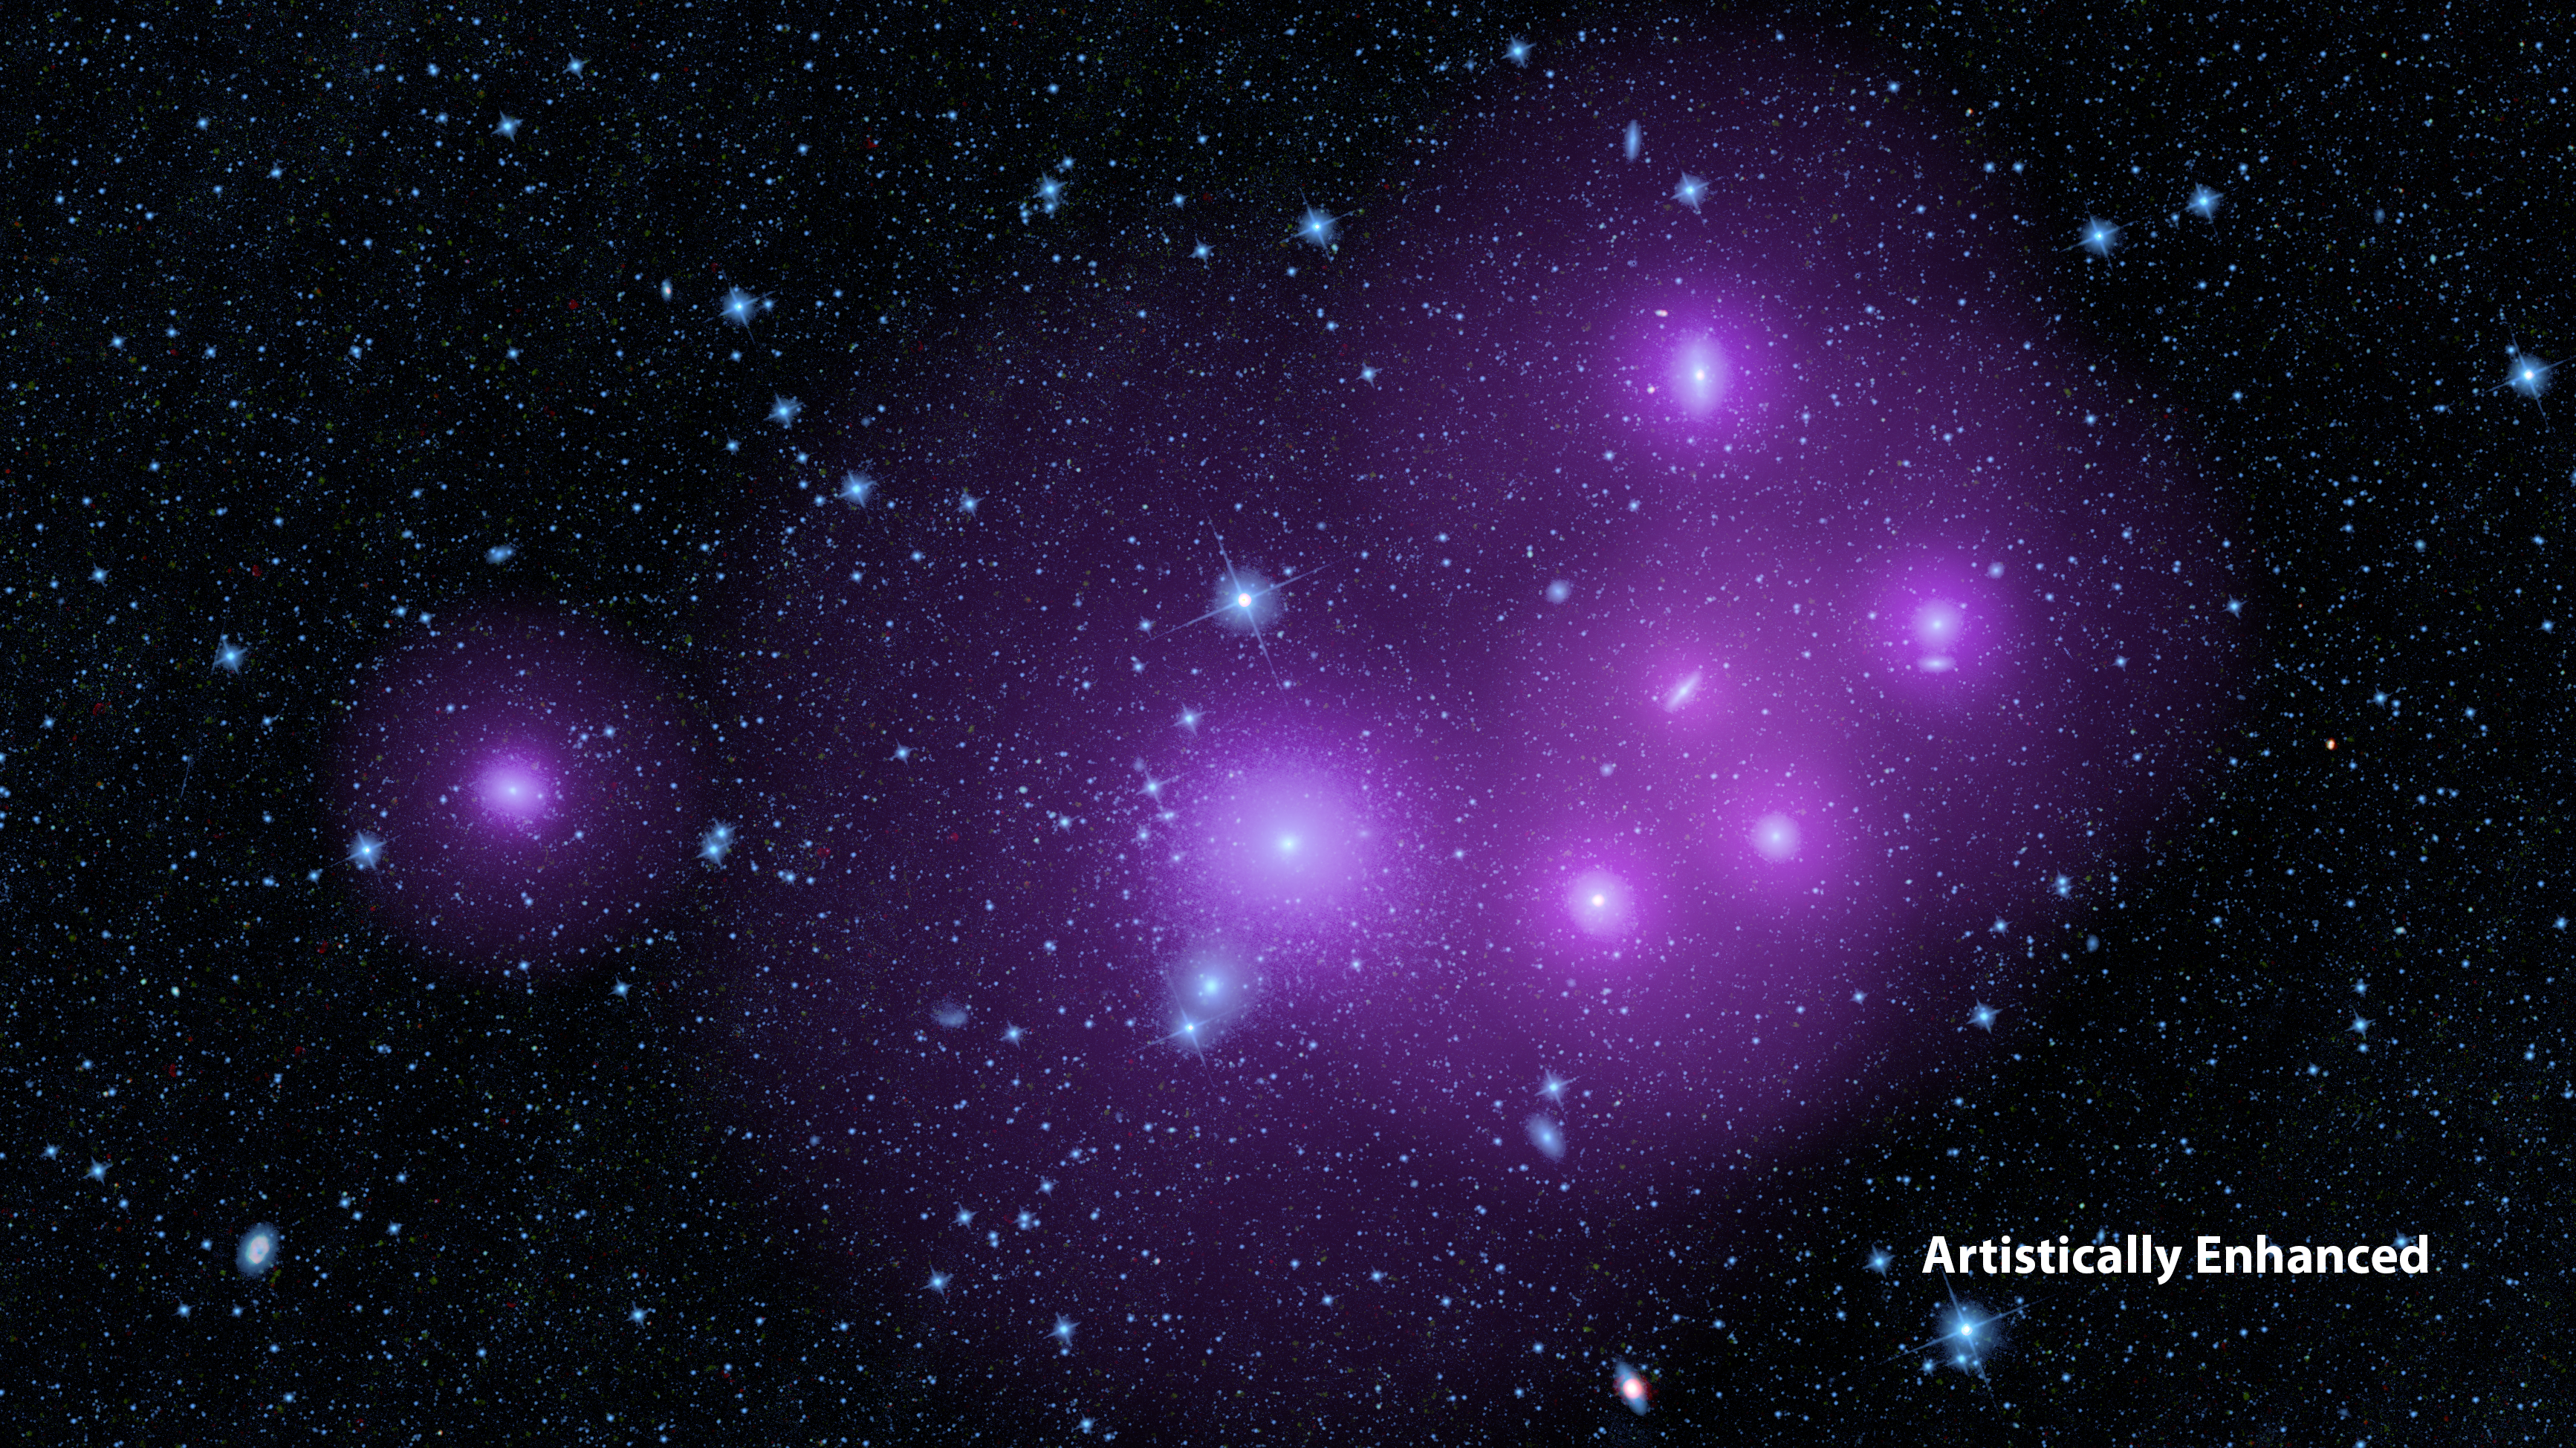

The Clumping Behavior of Galaxies

Unlabeled version
High resolution TIFF

Active, supermassive black holes at the hearts of galaxies tend to fall into two categories: those that are hidden by dust, and those that are exposed. Data from NASA’s Wide-field Infrared Survey Explorer, or WISE, have shown that galaxies with hidden supermassive black holes tend to clump together in space more than the galaxies with exposed, or unobscured, black holes.

This enhanced image shows galaxies clumped together in the Fornax cluster, located 60 million light-years from Earth. The picture was taken by WISE, but has been artistically enhanced to illustrate the idea that clumped galaxies will, on average, be surrounded by larger halos of dark matter (represented in purple). Because dark matter, like normal matter, has gravity, it will pull galaxies toward it, causing them to clump.

Astronomers don’t know why the hidden black holes would have larger halos of dark matter, but are intrigued by the surprising finding and are investigating further.

Credit: NASA/JPL-Caltech